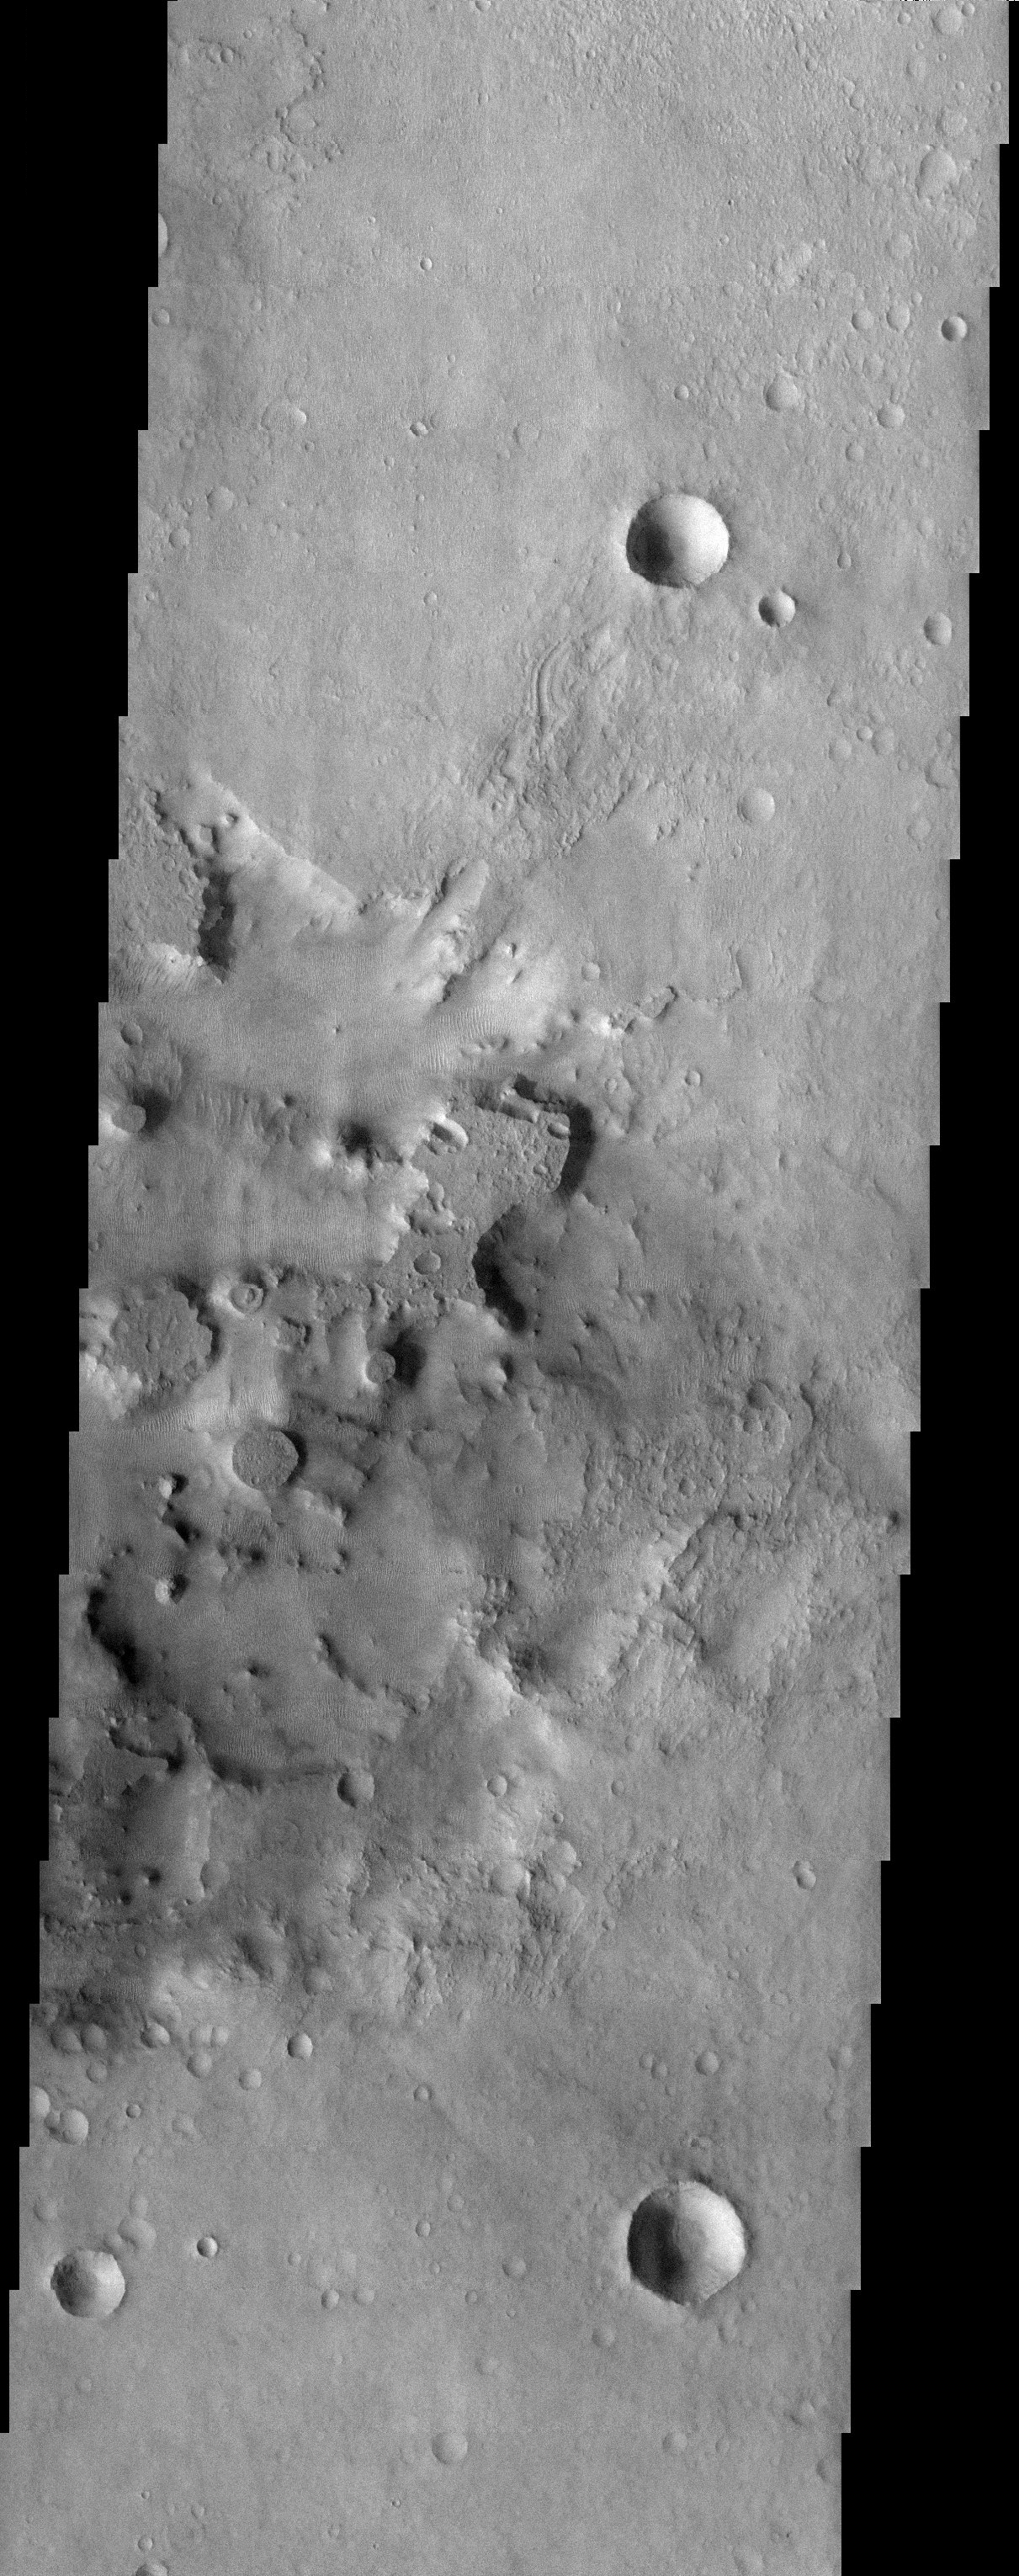

Upside Down Craters

Released 28 August 2003

This image shows an area not too far south of Meridiani, the area where the mineral hematite was found on the Martian surface. In the center of the image the terrain becomes quite rugged, where a great amount of material has eroded away, leaving behind buttes and mesas. Note how some of the mesas are quite circular. This is an example of “inverted terrain,” in which a topographically low feature, like a crater or a trench, becomes filled in with material. Later, the surrounding terrain erodes away while the feature protects the material filling it. These circular mesas are most likely inverted craters that were once holes in the ground.

Image information: VIS instrument. Latitude -28.2, Longitude 8.7 East (351.3 West). 19 meter/pixel resolution.

Note: this THEMIS visual image has not been radiometrically nor geometrically calibrated for this preliminary release. An empirical correction has been performed to remove instrumental effects. A linear shift has been applied in the cross-track and down-track direction to approximate spacecraft and planetary motion. Fully calibrated and geometrically projected images will be released through the Planetary Data System in accordance with Project policies at a later time.

NASA’s Jet Propulsion Laboratory manages the 2001 Mars Odyssey mission for NASA’s Office of Space Science, Washington, D.C. The Thermal Emission Imaging System (THEMIS) was developed by Arizona State University, Tempe, in collaboration with Raytheon Santa Barbara Remote Sensing. The THEMIS investigation is led by Dr. Philip Christensen at Arizona State University. Lockheed Martin Astronautics, Denver, is the prime contractor for the Odyssey project, and developed and built the orbiter. Mission operations are conducted jointly from Lockheed Martin and from JPL, a division of the California Institute of Technology in Pasadena.

Credit: NASA/JPL/Arizona State University